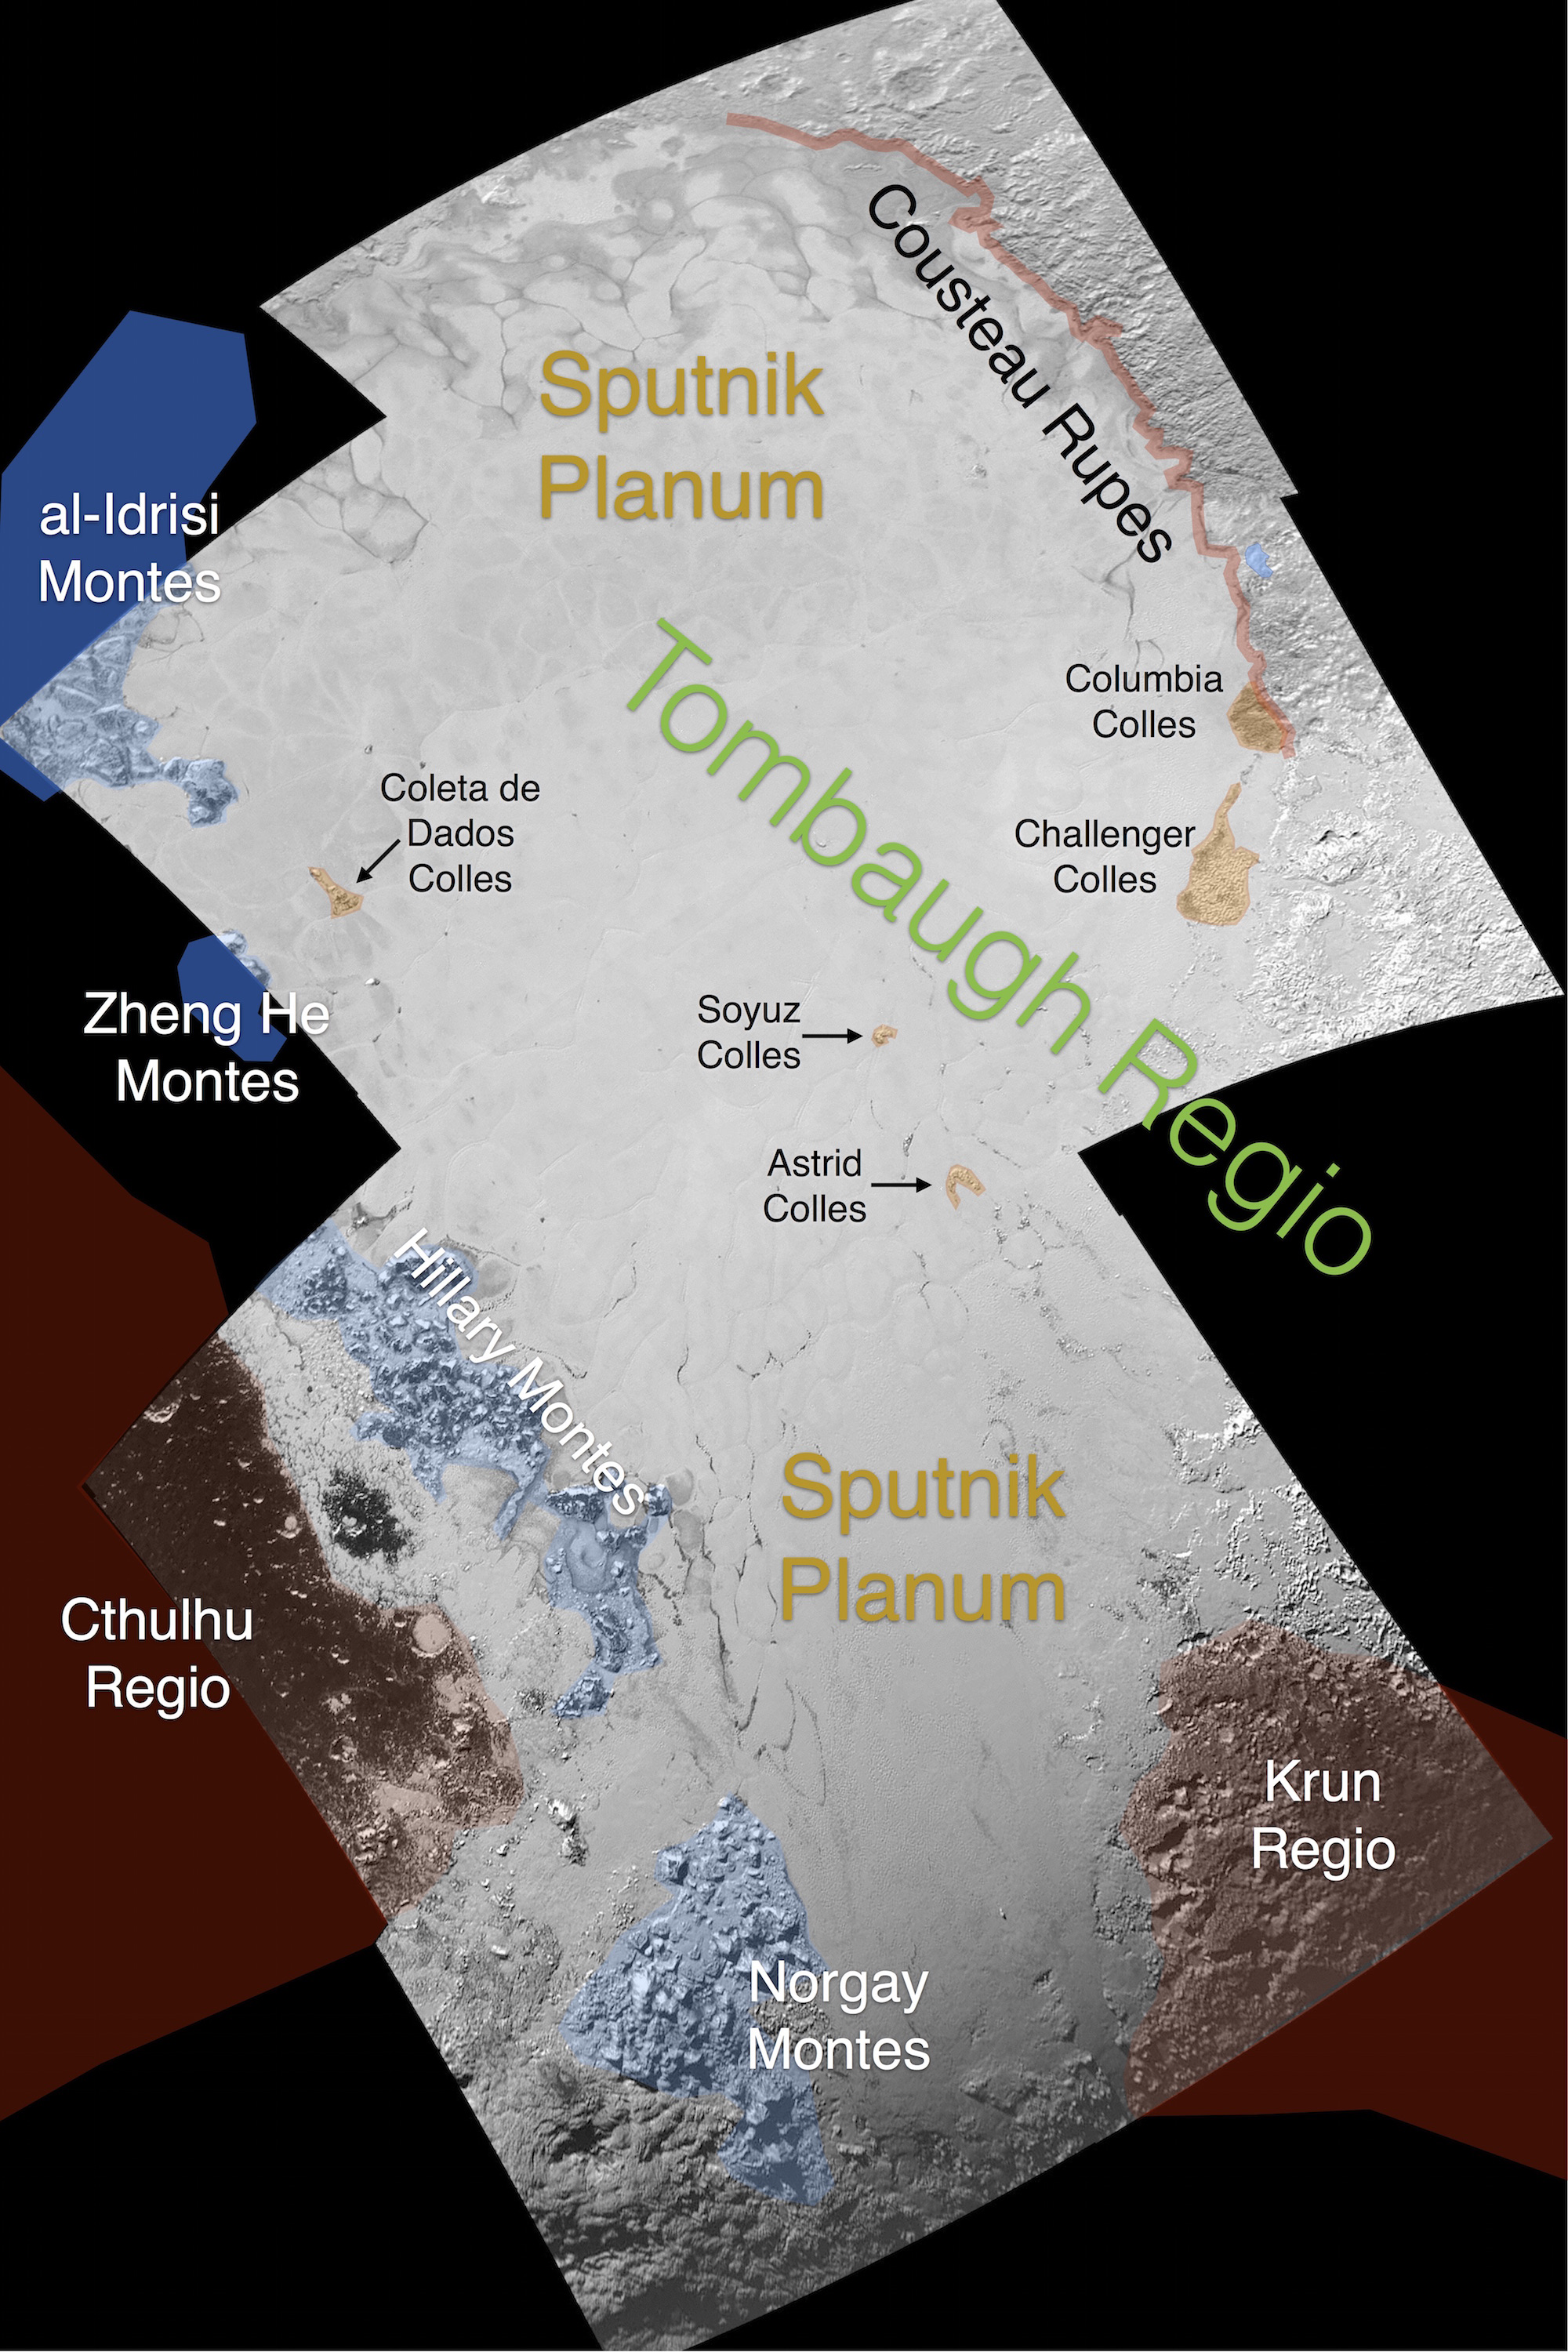

Informal Names for Features on Pluto’s Sputnik Planum

This image contains the initial, informal names being used by the New Horizons team for the features on Pluto’s Sputnik Planum (plain). Names were selected based on the input the team received from the Our Pluto naming campaign. Names have not yet been approved by the International Astronomical Union (IAU).

For more information on the maps and feature naming, visit http://www.ourpluto.org/maps.

The Johns Hopkins University Applied Physics Laboratory in Laurel, Maryland, designed, built, and operates the New Horizons spacecraft, and manages the mission for NASA’s Science Mission Directorate. The Southwest Research Institute, based in San Antonio, leads the science team, payload operations and encounter science planning. New Horizons is part of the New Frontiers Program managed by NASA’s Marshall Space Flight Center in Huntsville, Alabama.

Credit: NASA/Johns Hopkins University Applied Physics Laboratory/Southwest Research Institute